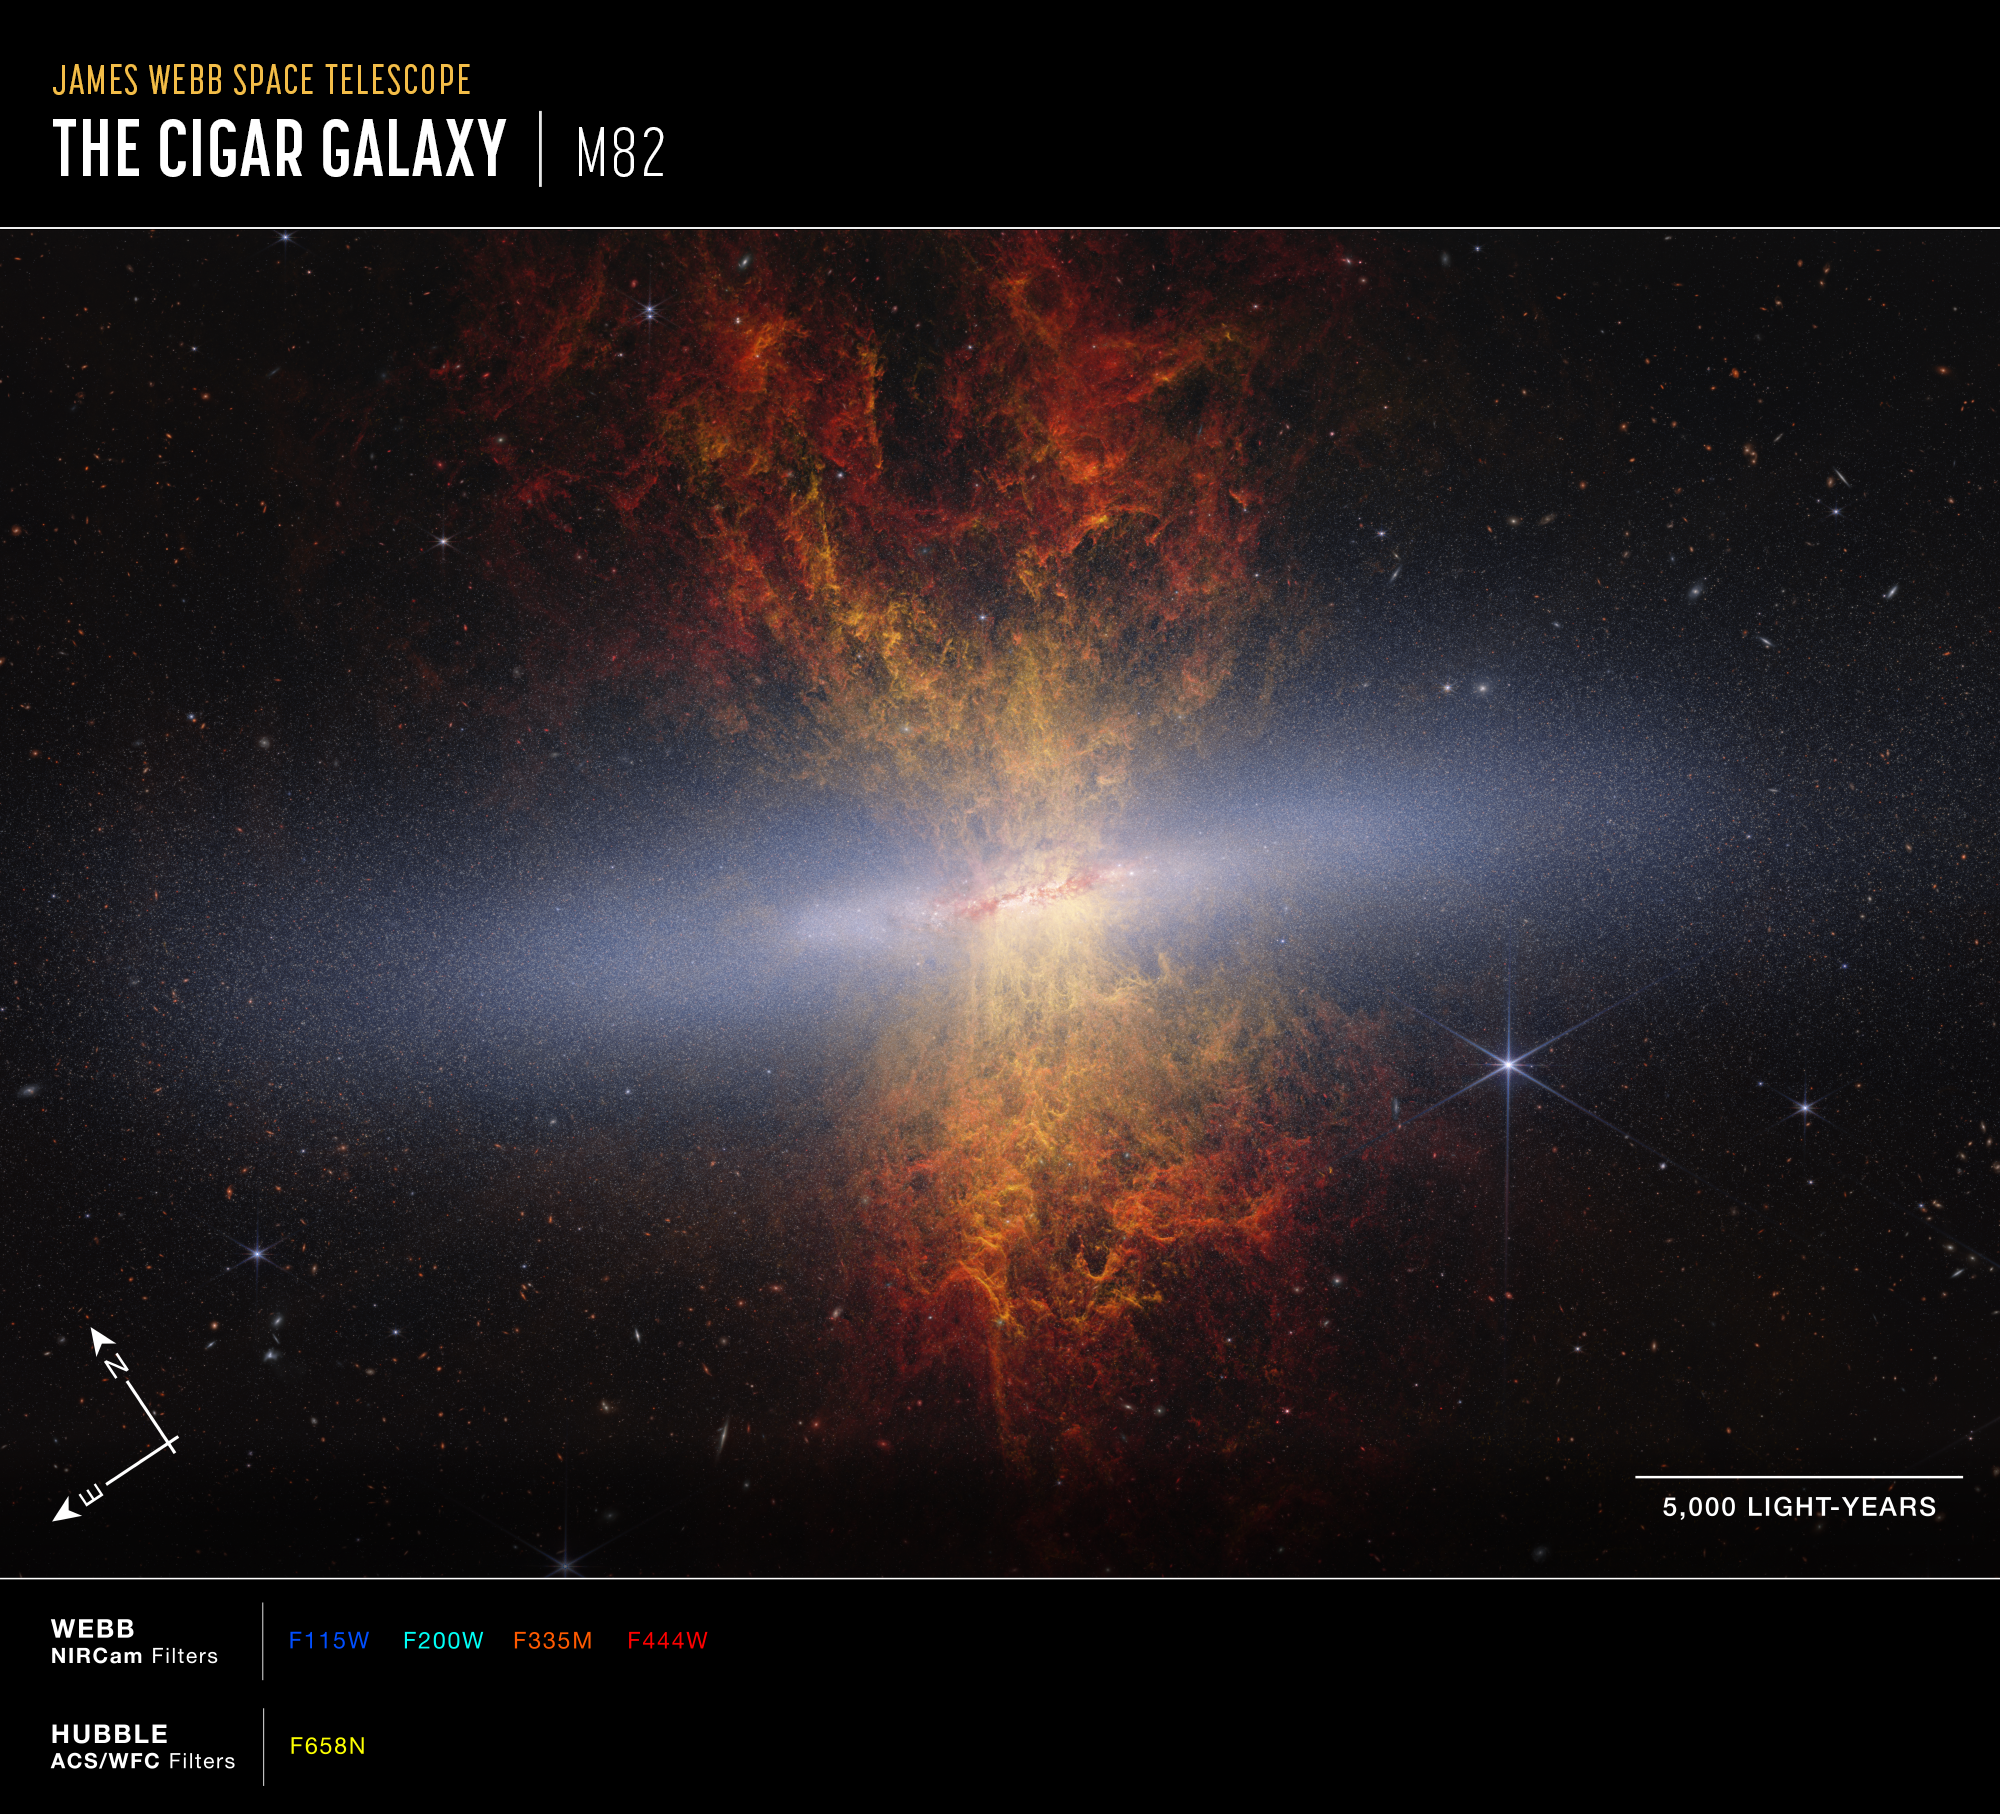

M82 Cigar Galaxy (Compass Image)

Annotated image of the starburst galaxy Messier 82 captured by the James Webb Space Telescope’s NIRCam (Near-Infrared Camera) and Hubble Space Telescope’s ACS/WFC instruments, with compass arrows, a scale bar, and color key for reference.

The north and east compass arrows show the orientation of the image on the sky. Note that the relationship between north and east on the sky (as seen from below) is flipped relative to direction arrows on a map of the ground (as seen from above).

The scale bar is labeled in light-years.

This image shows invisible near-infrared and visible-light wavelengths of light that have been translated into visible-light colors. The color key shows which NIRCam and ACS/WFC filters were used when collecting the light. The color of each filter name is the visible light color used to represent the infrared light that passes through that filter.

Credit: Image: NASA, ESA, CSA, Adam Smercina (STScI, Tufts), Thomas Williams (University of Manchester); Image Processing: Alyssa Pagan (STScI)